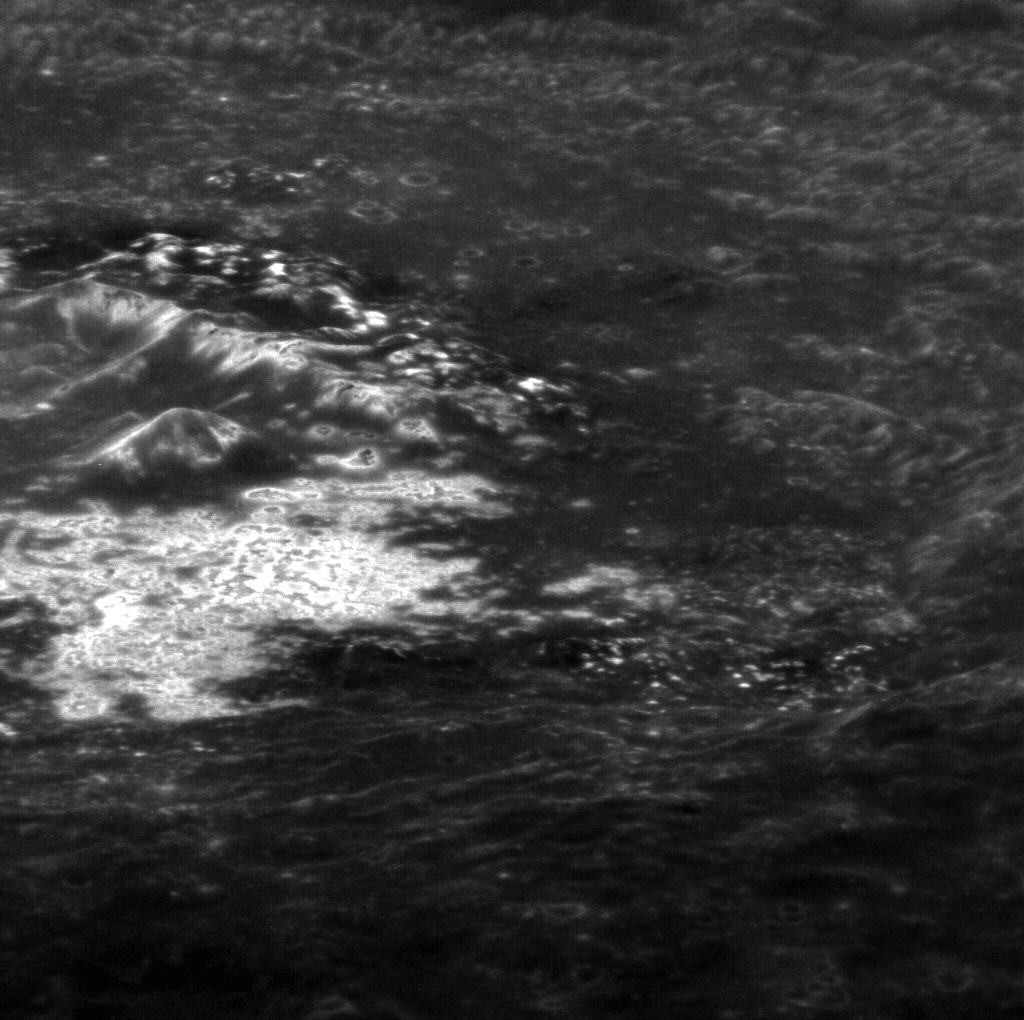

Standing On the Edge

This exciting image, taken at a highly oblique angle, shows the interior of Tyagaraja crater (with north being to the right). Complete with central peaks, extensive hollows, and sloping terraced walls, this view allows us to get a unique perspective into the crater and complements other images by adding a different look at the topography of the surface.

This image was acquired as a high-resolution targeted observation. Targeted observations are images of a small area on Mercury’s surface at resolutions much higher than the 200-meter/pixel morphology base map. It is not possible to cover all of Mercury’s surface at this high resolution, but typically several areas of high scientific interest are imaged in this mode each week.

Date acquired: November 12, 2011
Image Mission Elapsed Time (MET): 229624183
Image ID: 1005096
Instrument: Narrow Angle Camera (NAC) of the Mercury Dual Imaging System (MDIS)
Center Latitude: 4.40°
Center Longitude: 211.4° E
Resolution: 39 meters/pixel
Scale: Tyagaraja has a diameter of 97 kilometers (60 miles)
Incidence Angle: 9.4°
Emission Angle: 68.8°
Phase Angle: 78.3°

The MESSENGER spacecraft is the first ever to orbit the planet Mercury, and the spacecraft’s seven scientific instruments and radio science investigation are unraveling the history and evolution of the Solar System’s innermost planet. MESSENGER acquired over 150,000 images and extensive other data sets. MESSENGER is capable of continuing orbital operations until early 2015.

For information regarding the use of images, see the MESSENGER image use policy.

Credit: NASA/Johns Hopkins University Applied Physics Laboratory/Carnegie Institution of Washington